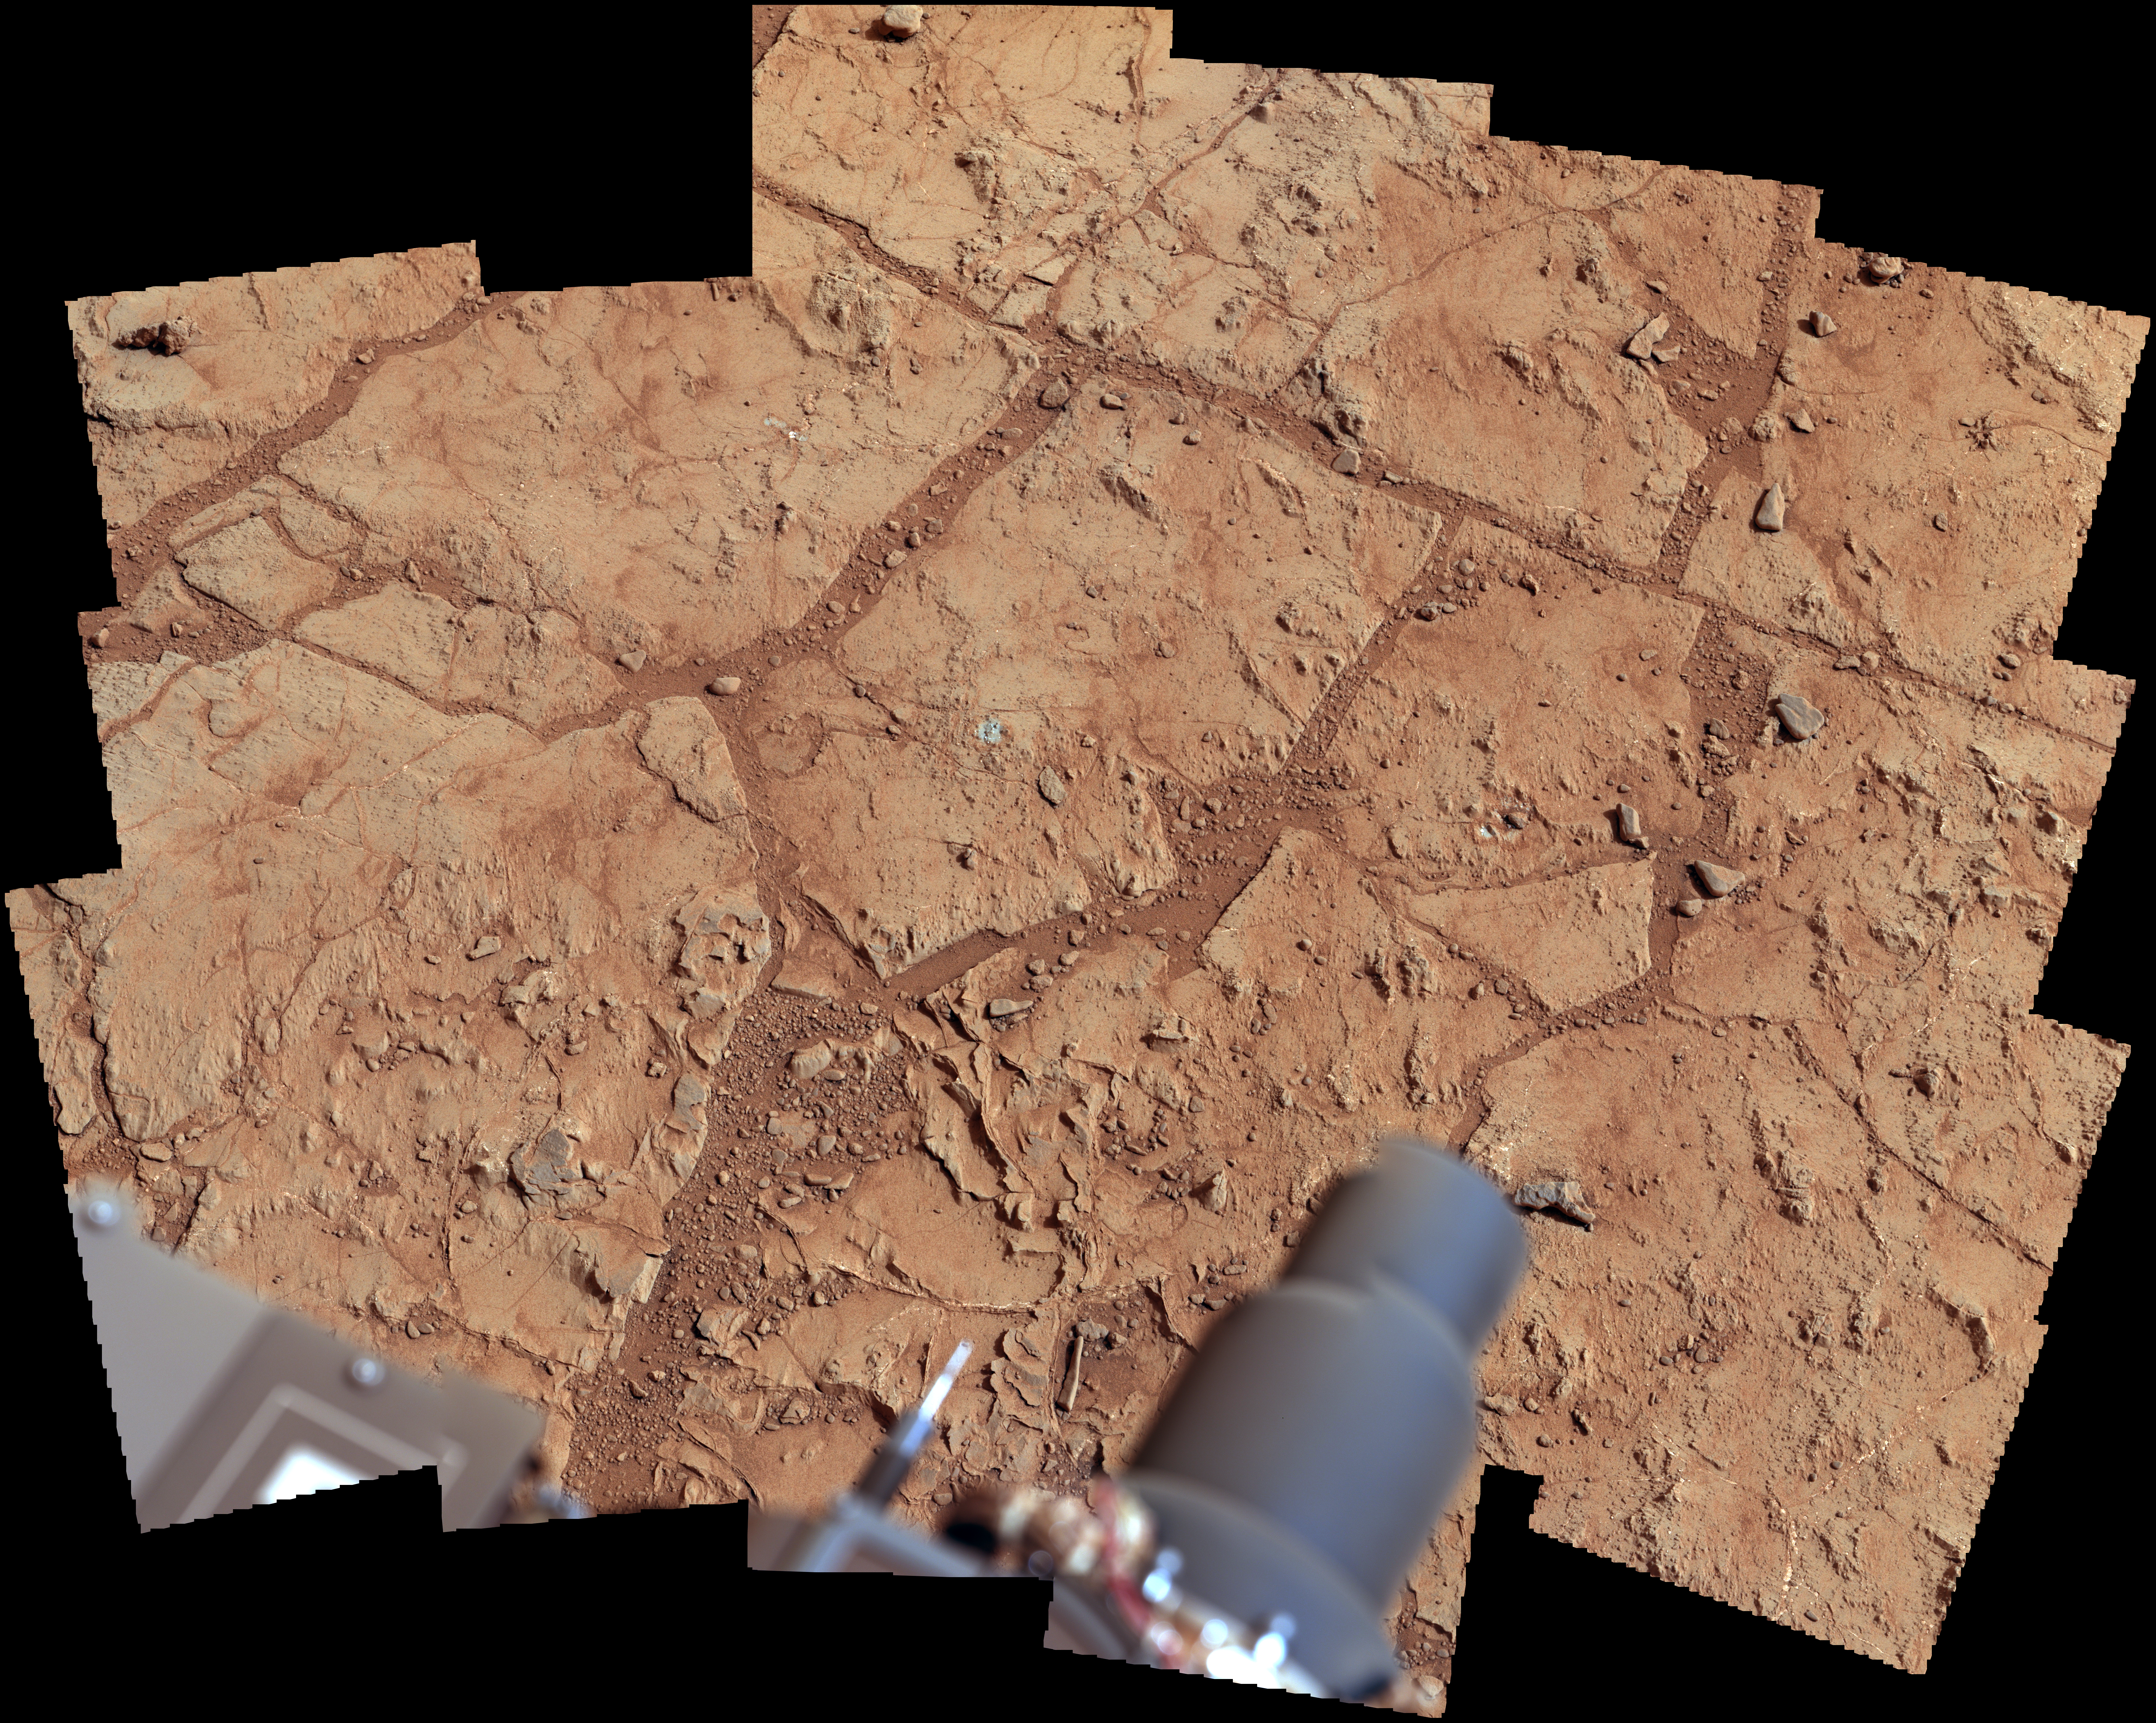

Investigating Curiosity’s Drill Area

NASA’s Mars rover Curiosity used its Mast Camera (Mastcam) to take the images combined into this mosaic of the drill area, called “John Klein.” The label “Drill” indicates where the rover ultimately performed its first sample drilling.

Shown on this mosaic are the four targets that were considered for drilling, all of which were analyzed by Curiosity’s instrument suite. At “Brock Inlier,” data from the Alpha Particle X-ray Spectrometer (APXS) and images from the Mars Hand Lens imager (MAHLI) were collected. The target “Wernecke” was brushed by the Dust Removal Tool (DRT) with complementary APXS, MAHLI, and Chemistry and Camera (ChemCam) analyses. Target “Thundercloud” was the subject of the drill checkout test known as “percuss on rock.” The target Drill was interrogated by APXS, MAHLI and ChemCam.

The scene was imaged on Sol 166, the 166th Martian day of Curiosity’s work on Mars (January 23, 2013). The color has been white-balanced to show what the rocks would like if they were on Earth.

Photojournal Note: Also available is the full resolution JPEG file for the annotated version shown above PIA16686_full.jpg. This file may be too large to view from a browser; it can be downloaded onto your desktop by right-clicking on the previous link and viewed with image viewing software.

JPL, a division of the California Institute of Technology, Pasadena, manages the Mars Science Laboratory Project for NASA’s Science Mission Directorate, Washington. JPL designed and built the rover.

Credit: NASA/JPL-Caltech/MSSS